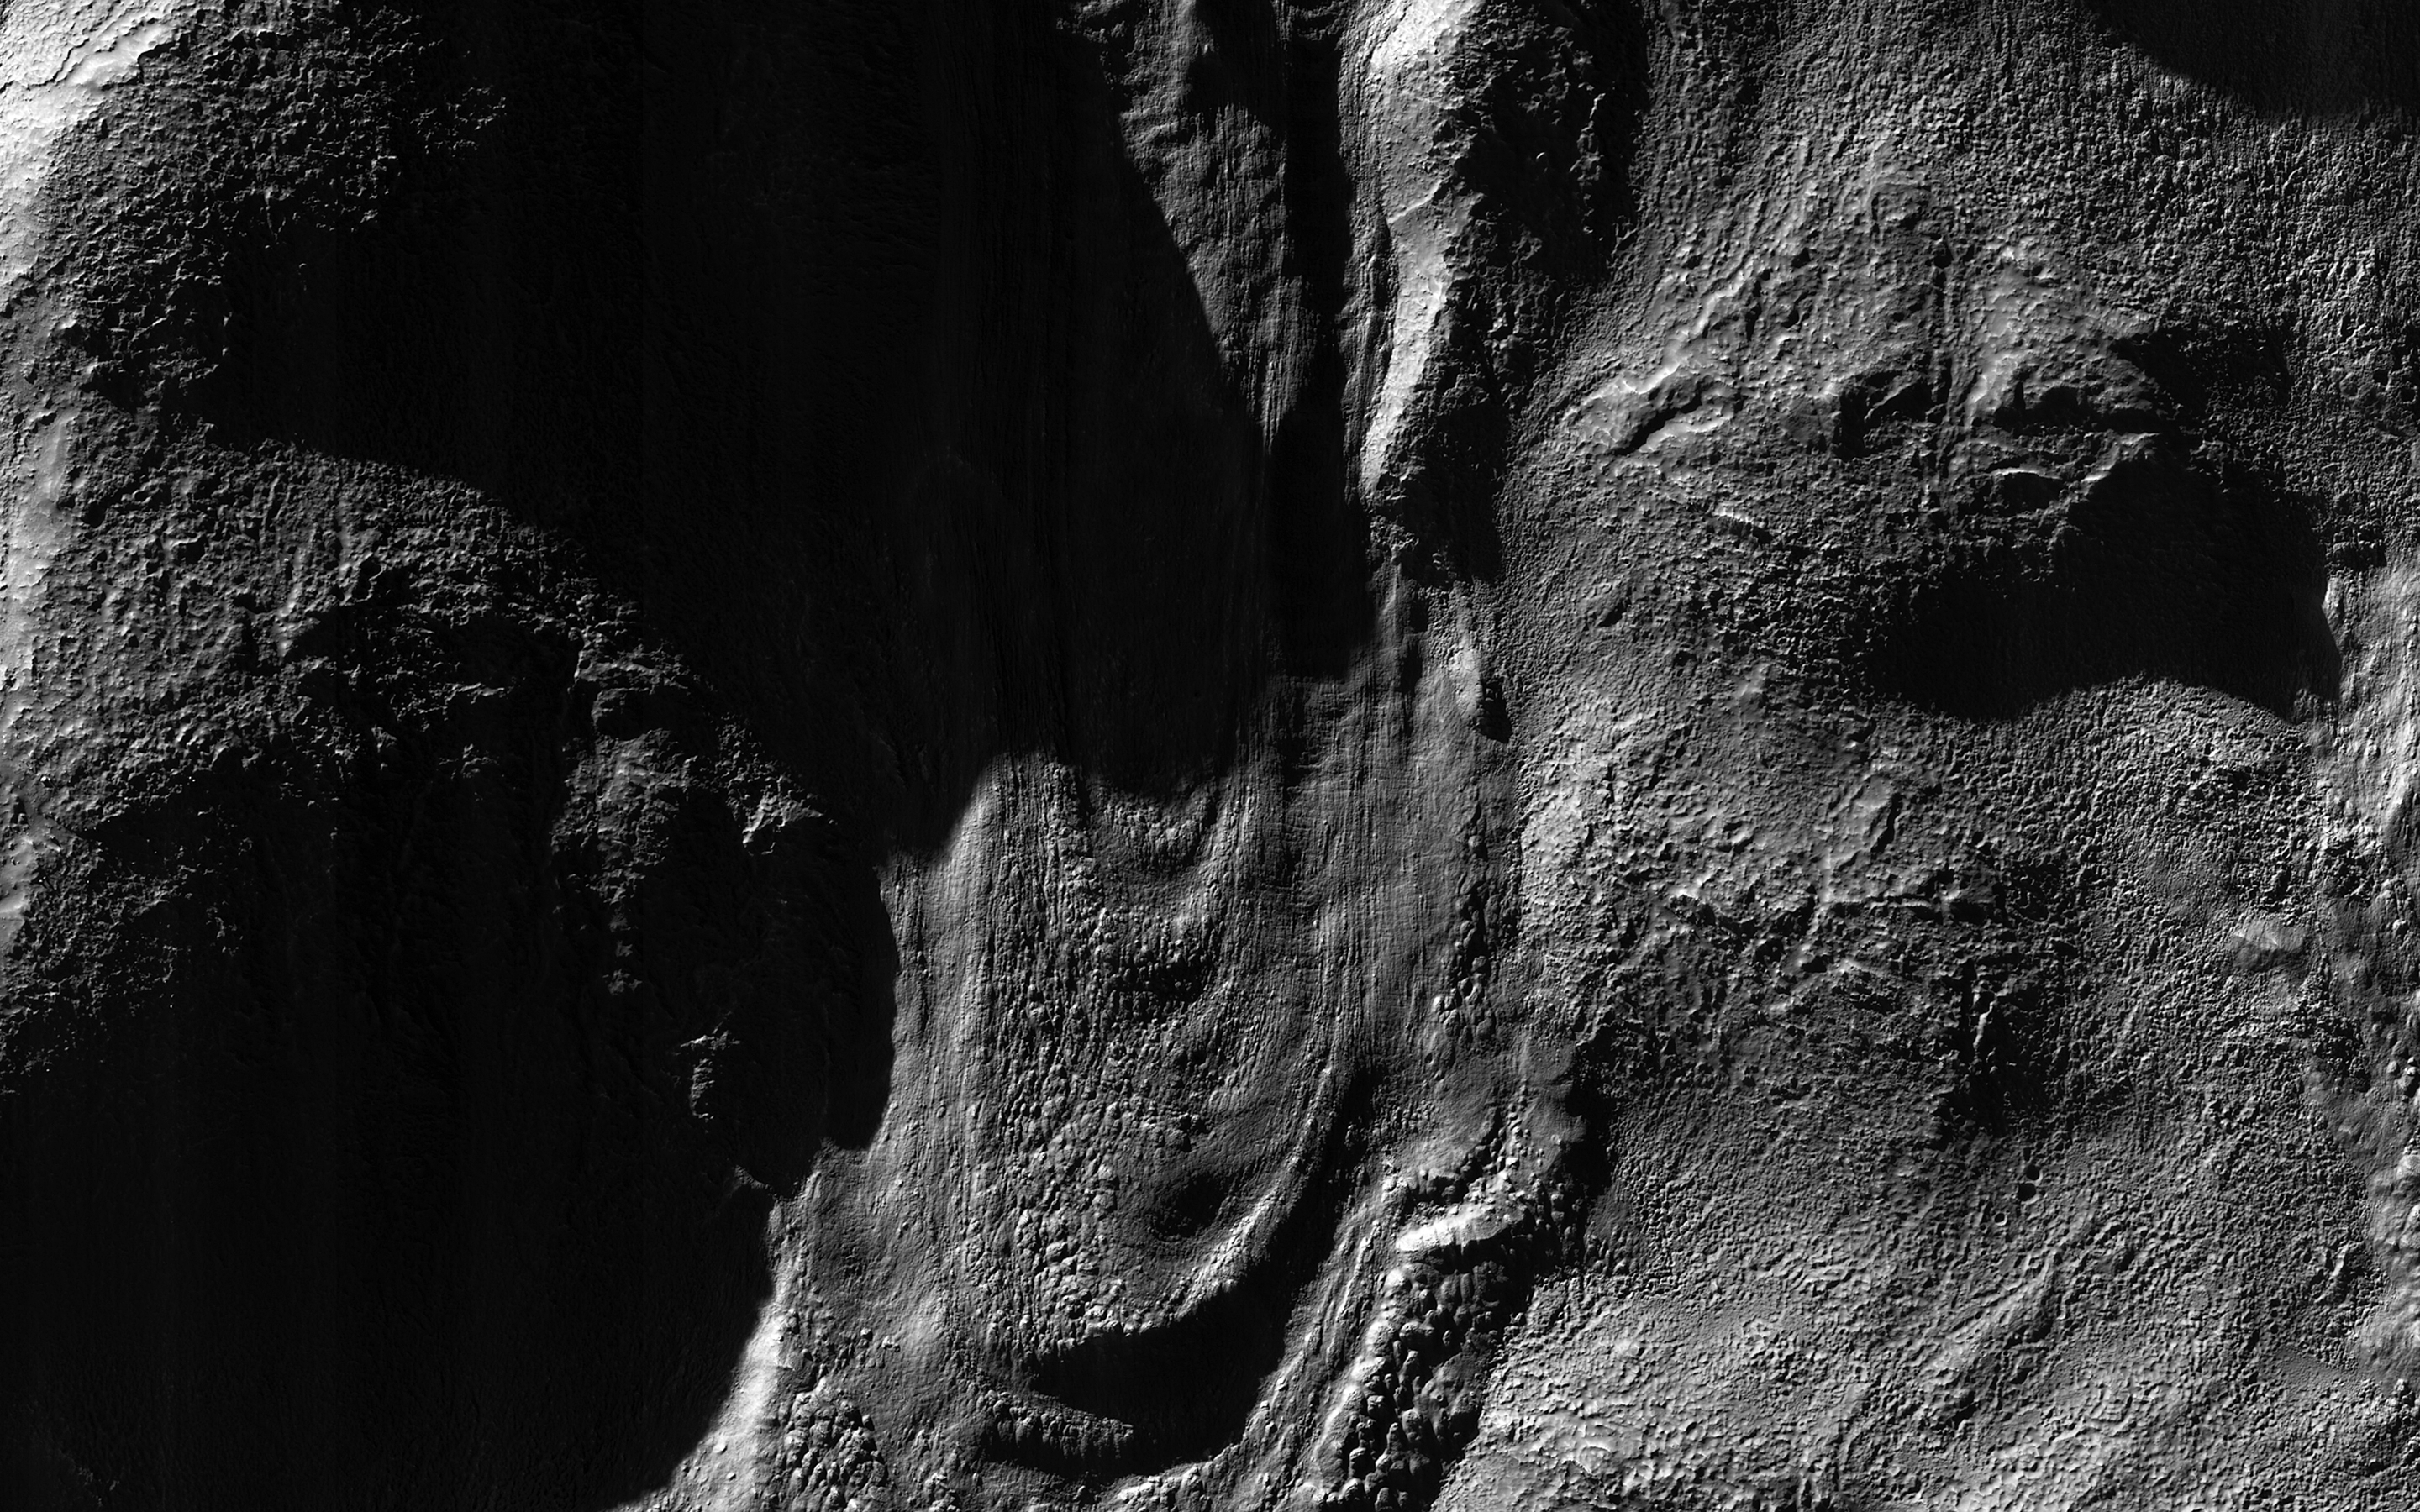

Dramatic Shadows over a Fossil Glacier

This image was acquired near the Martian winter solstice, when the sun was low over the horizon at this location.

The resulting illumination produces dramatic accentuation of subtle topography. The image is centered on a fossil glacial flow, no longer active. On Earth, glaciers usually melt, but on frigid Mars they may be preserved for millions of years after ceasing activity. It formed on the south-facing slope of an impact crater in the southern middle latitudes.

The University of Arizona, Tucson, operates HiRISE, which was built by Ball Aerospace & Technologies Corp., Boulder, Colo. NASA’s Jet Propulsion Laboratory, a division of the California Institute of Technology in Pasadena, manages the Mars Reconnaissance Orbiter Project for NASA’s Science Mission Directorate, Washington.

Credit: NASA/JPL-Caltech/Univ. of Arizona